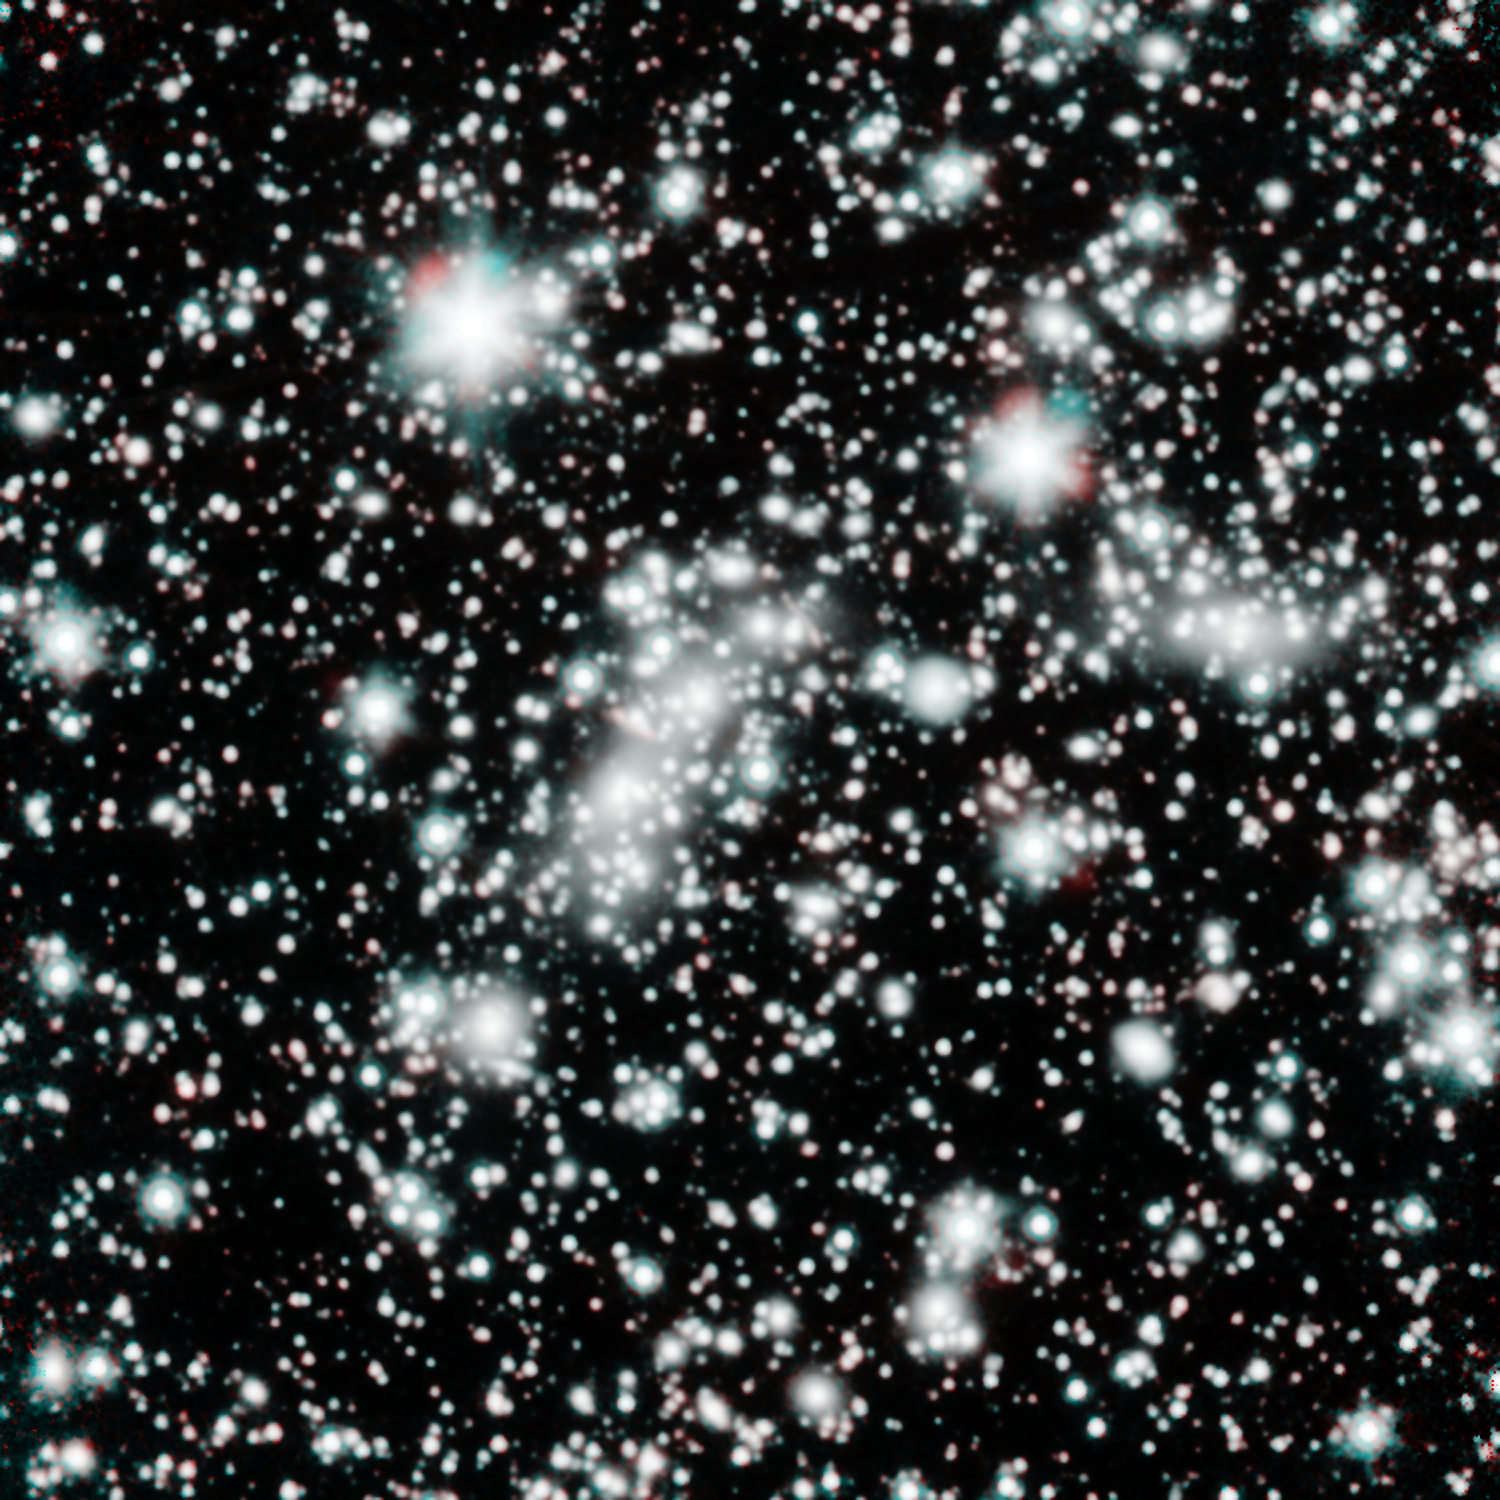

Spitzer Eyes the Bullet Cluster

This image shows two clusters of galaxies colliding with one another, the smaller one being known as the Bullet Cluster. NASA's Spitzer Space Telescope obtained these observations during the telescope's warm mission phase, following the depletion of its liquid coolant in 2009.

Spitzer, along with the Hubble Space Telescope, targeted the Bullet Cluster as part of the Spitzer UltRaFaint Survey, or SURFS UP. The joint project will image 10 massive, foreground galaxy clusters whose strong gravity magnifies the light of background objects. This so-called cosmic lensing causes objects such as the distant, dim, young galaxies that SURFS UP is investigating, to appear more than 10 times brighter than they normally would, allowing the team to study the stars within them.

At least one distant, young galaxy has been detected far behind the bullet cluster but magnified by its gravitational lens effect. The overall reddish hue of starlight visible to Spitzer in this distant, young galaxy indicates that the stars in it are already mature. The findings therefore push back the time when the first stars and galaxies arose and began ending a cosmic period known as the Dark Ages.

These Spitzer observations at wavelengths of 3.5 and 4.6 microns are shown in blue and red, respectively.

Credit: Courtesy NASA/JPL-Caltech